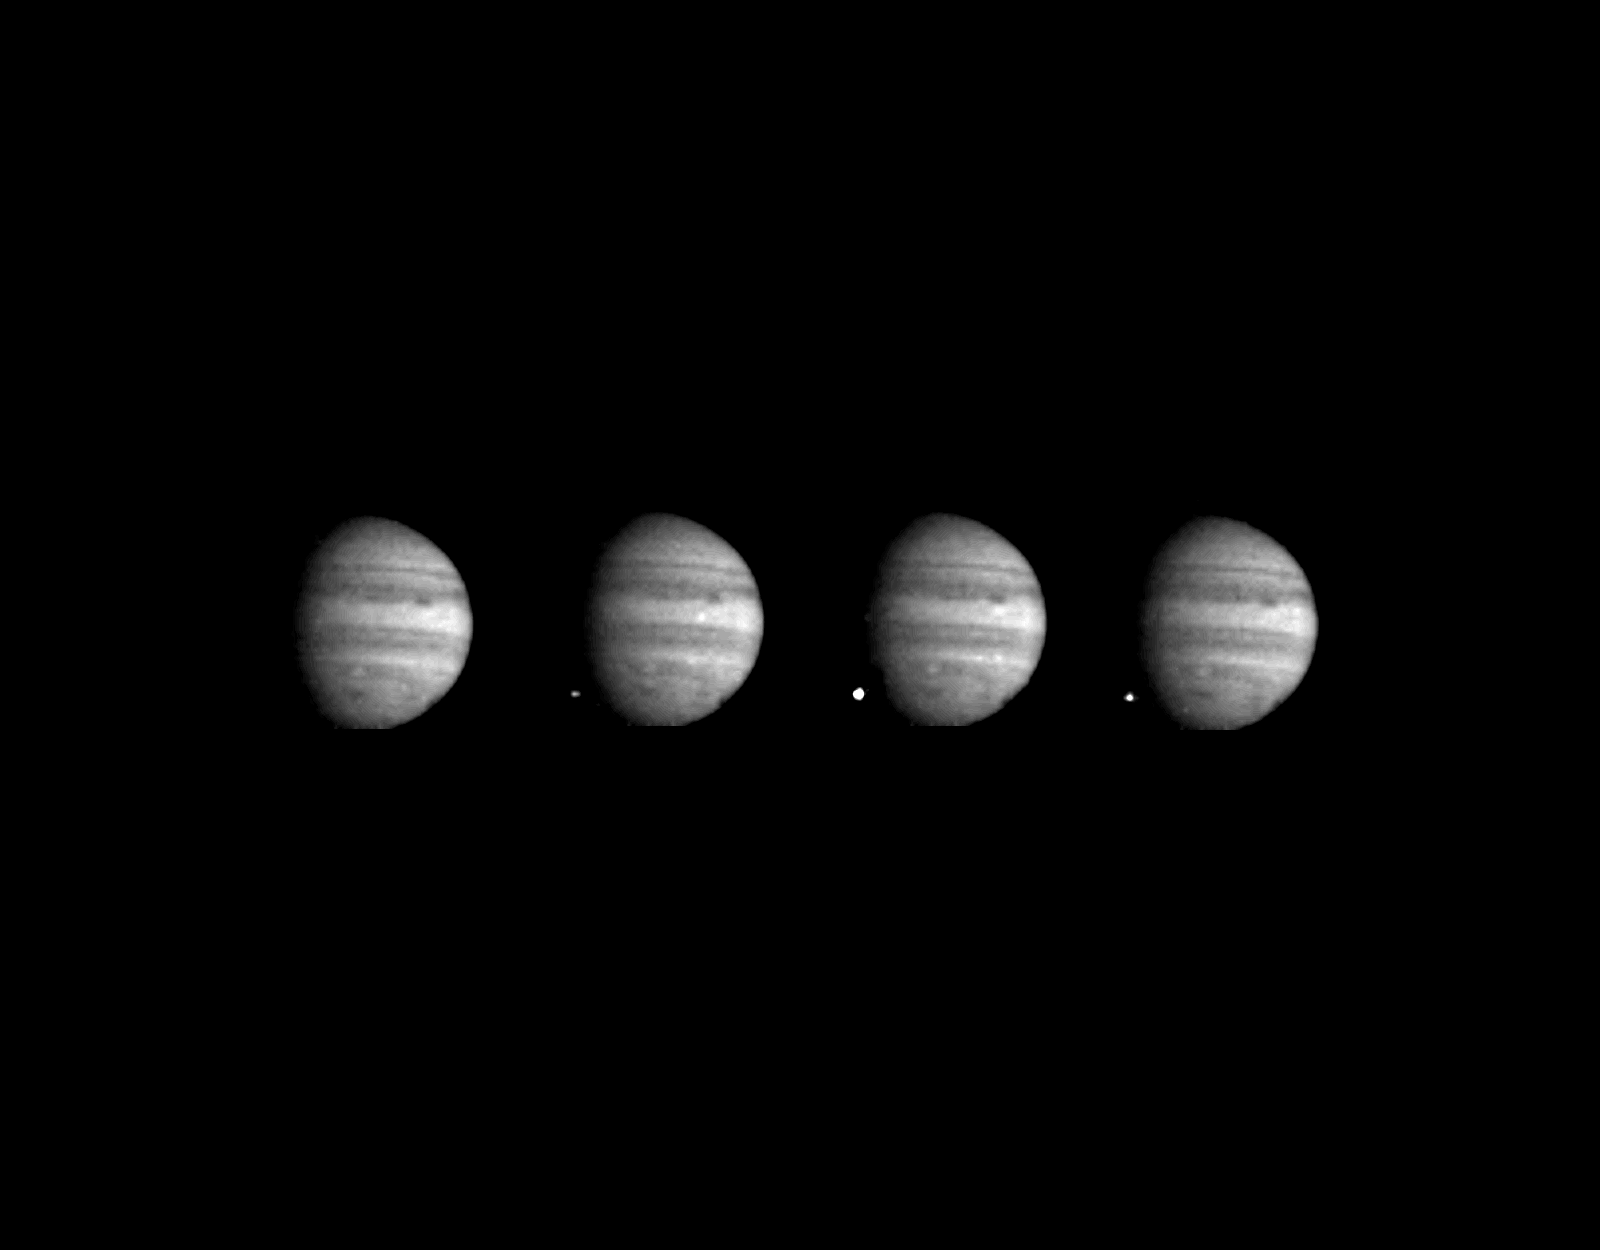

Comet Shoemaker-Levy 9 Fragment W Impact With Jupiter

These four images of Jupiter and the luminous night-side impact of fragment W of Comet Shoemaker-Levy 9 were taken by the Galileo spacecraft on July 22, 1994. The spacecraft was 238 million kilometers (148 million miles) from Jupiter at the time, and 621 million kilometers from Earth. The spacecraft was about 40 degrees from Earth’s line of sight to Jupiter, permitting this direct view. The images were taken at intervals of 2 1/3 seconds, using the green filter (visible light). The first image, taken at an equivalent time to 8:06:10 Greenwich Mean Time (1:06 a m. Pacific Daylight Time), shows no impact. In the next three images, a point of light appears, brightens so much as to saturate its picture element, and then fades again, seven seconds after the first picture. The location is approximately 44 degrees south as predicted, dark spots to the right are from previous impacts. Jupiter is approximately 60 picture elements in diameter. Galileo tape-recorded most of its observations of the Shoemaker-Levy events during the second week of July 1994 and has since been playing the tape back selectively. Many more pictures and data from other instruments remain to be returned from the spacecraft’s tape recorder. Playbacks will continue through January 1995. It is not yet certain whether the data relate to meteor bolides (the comet fragment entering Jupiter’s atmosphere) or to the subsequent explosion and fireball. Once all the Galileo, Hubble Space Telescope and groundbased data are integrated, an excellent start-to-finish characterization of these remarkable phenomena will be available. The Galileo project, whose primary mission is the exploration of the Jupiter system in 1995 through 1997, is managed by the Jet Propulsion Laboratory for NASA’s Office of Space Science.

Credit: NASA/JPL